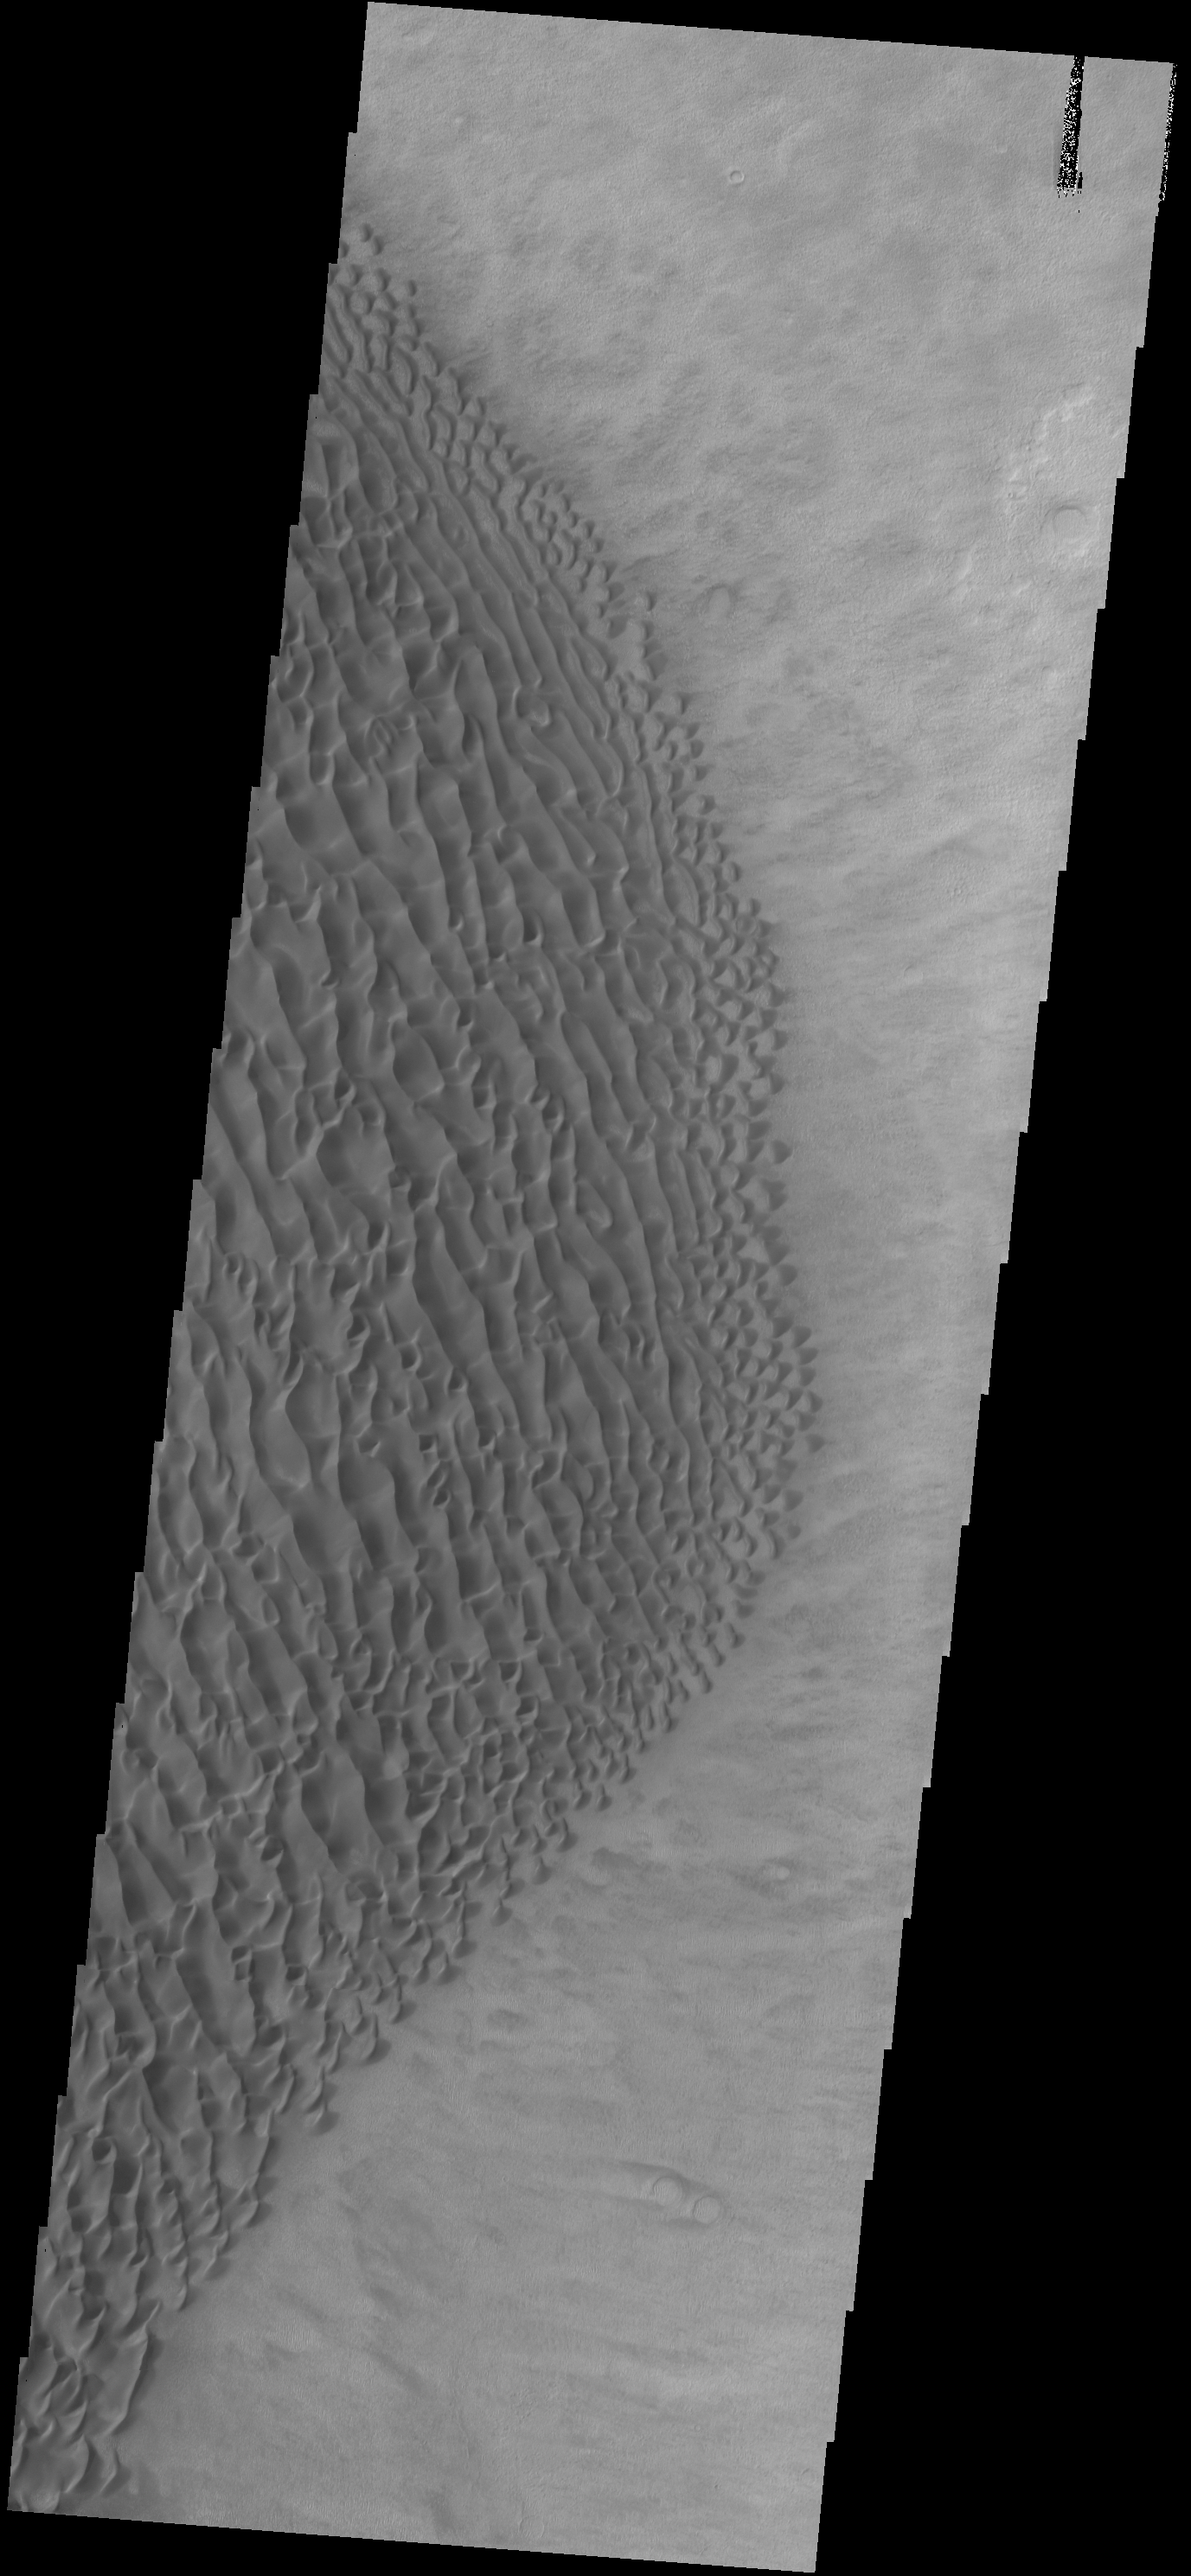

Proctor Crater Dunes

Originally released on Oct. 3, 2013

Today’s VIS image shows part of the dune field on the floor of Proctor Crater.

Credit: NASA/JPL-Caltech/ASU